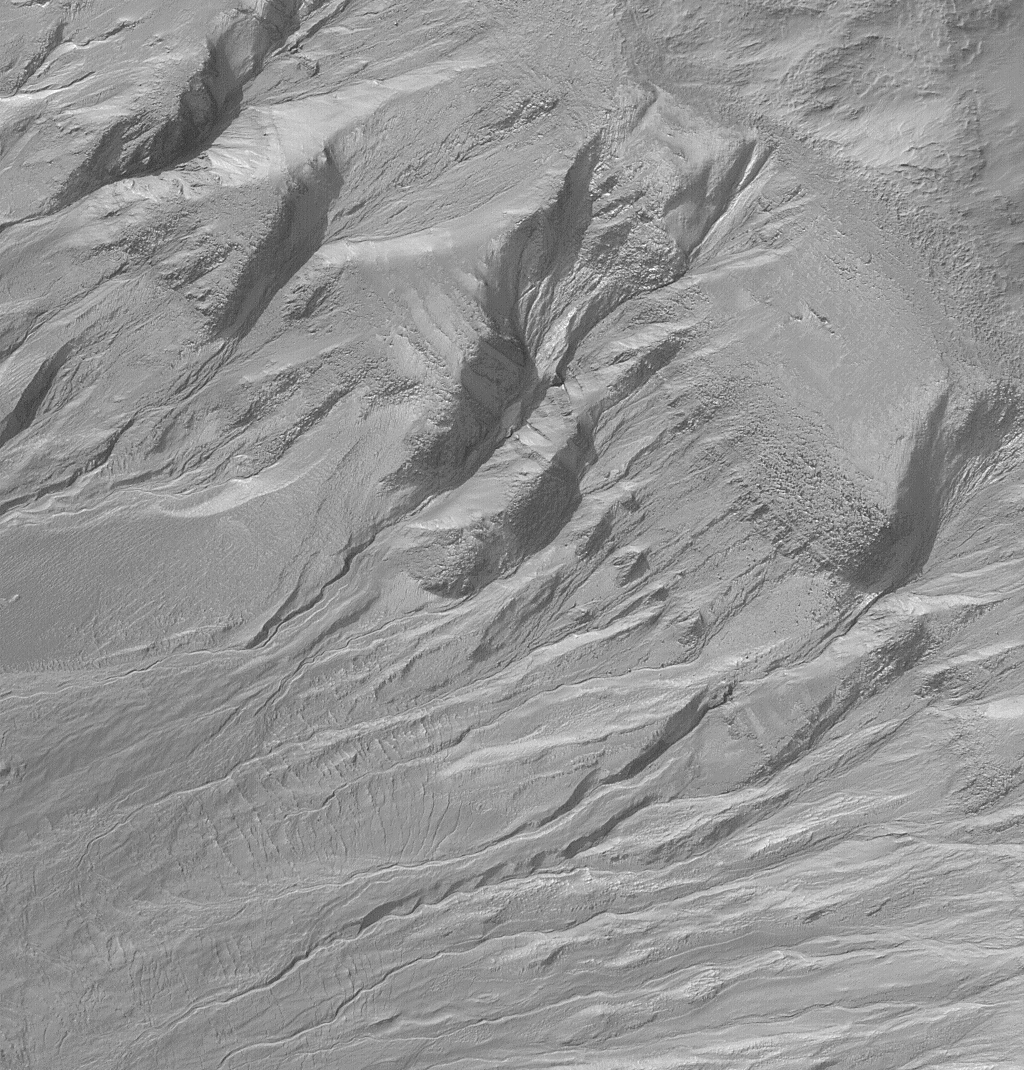

Gullies and Layers in Crater Wall in Newton

This dramatic view of gullies emergent from layered outcrops occurs on the wall of a crater within the much larger impact basin, Newton. Newton Crater and its surrounding terrain exhibit many examples of gullies on the walls of craters and troughs. The gullies exhibit meandering channels with fan-shaped aprons of debris located downslope. The gullies are considered to have been formed by erosion–both from a fluid (such as water) running downslope, and by slumping and landsliding processes driven by the force of gravity. This picture was obtained by the Mars Global Surveyor (MGS) Mars Orbiter Camera (MOC) in March 2001; it is illuminated from the upper left and covers an area 3 km (1.9 mi) across.

Credit: NASA/JPL/MSSS